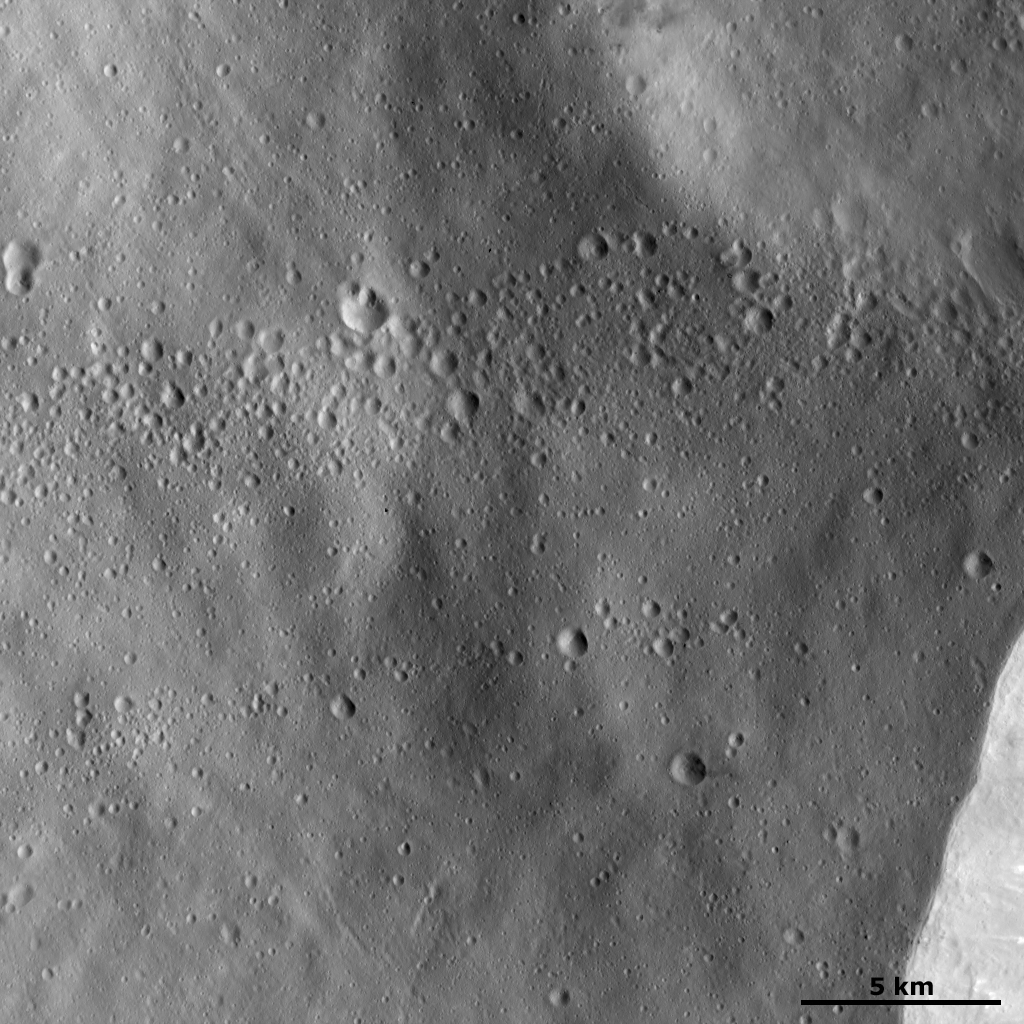

Lines of Craters

This Dawn framing camera (FC) image of Vesta shows lines of craters less than 1 kilometer (0.6 mile) diameter in size, which lie on top of a relatively smooth surface. This smooth surface is likely formed by fine-grained material that has been ejected from a nearby larger impact crater. Perhaps the source crater of this fine grained ejecta material is the large crater, a part of whose rim can be seen in the bottom right of the image. It is possible that the small craters are arranged into lines because they are secondary craters that were also ejected from the large crater as it formed. It is unlikely that the craters would form in such a pattern if the material that made them had originated from space.

This image is located in Vesta’s Pinaria quadrangle, south of Vesta’s equator. NASA’s Dawn spacecraft obtained this image with its framing camera on Jan. 22, 2012. This image was taken through the camera’s clear filter. The distance to the surface of Vesta is 272 kilometers (169 miles) and the image has a resolution of about 25 meters (82 feet) per pixel. This image was acquired during the LAMO (low-altitude mapping orbit) phase of the mission.

The Dawn mission to Vesta and Ceres is managed by NASA’s Jet Propulsion Laboratory, a division of the California Institute of Technology in Pasadena, for NASA’s Science Mission Directorate, Washington D.C. UCLA is responsible for overall Dawn mission science. The Dawn framing cameras have been developed and built under the leadership of the Max Planck Institute for Solar System Research, Katlenburg-Lindau, Germany, with significant contributions by DLR German Aerospace Center, Institute of Planetary Research, Berlin, and in coordination with the Institute of Computer and Communication Network Engineering, Braunschweig. The Framing Camera project is funded by the Max Planck Society, DLR, and NASA/JPL.

Credit: NASA/JPL-Caltech/UCLA/MPS/DLR/IDA